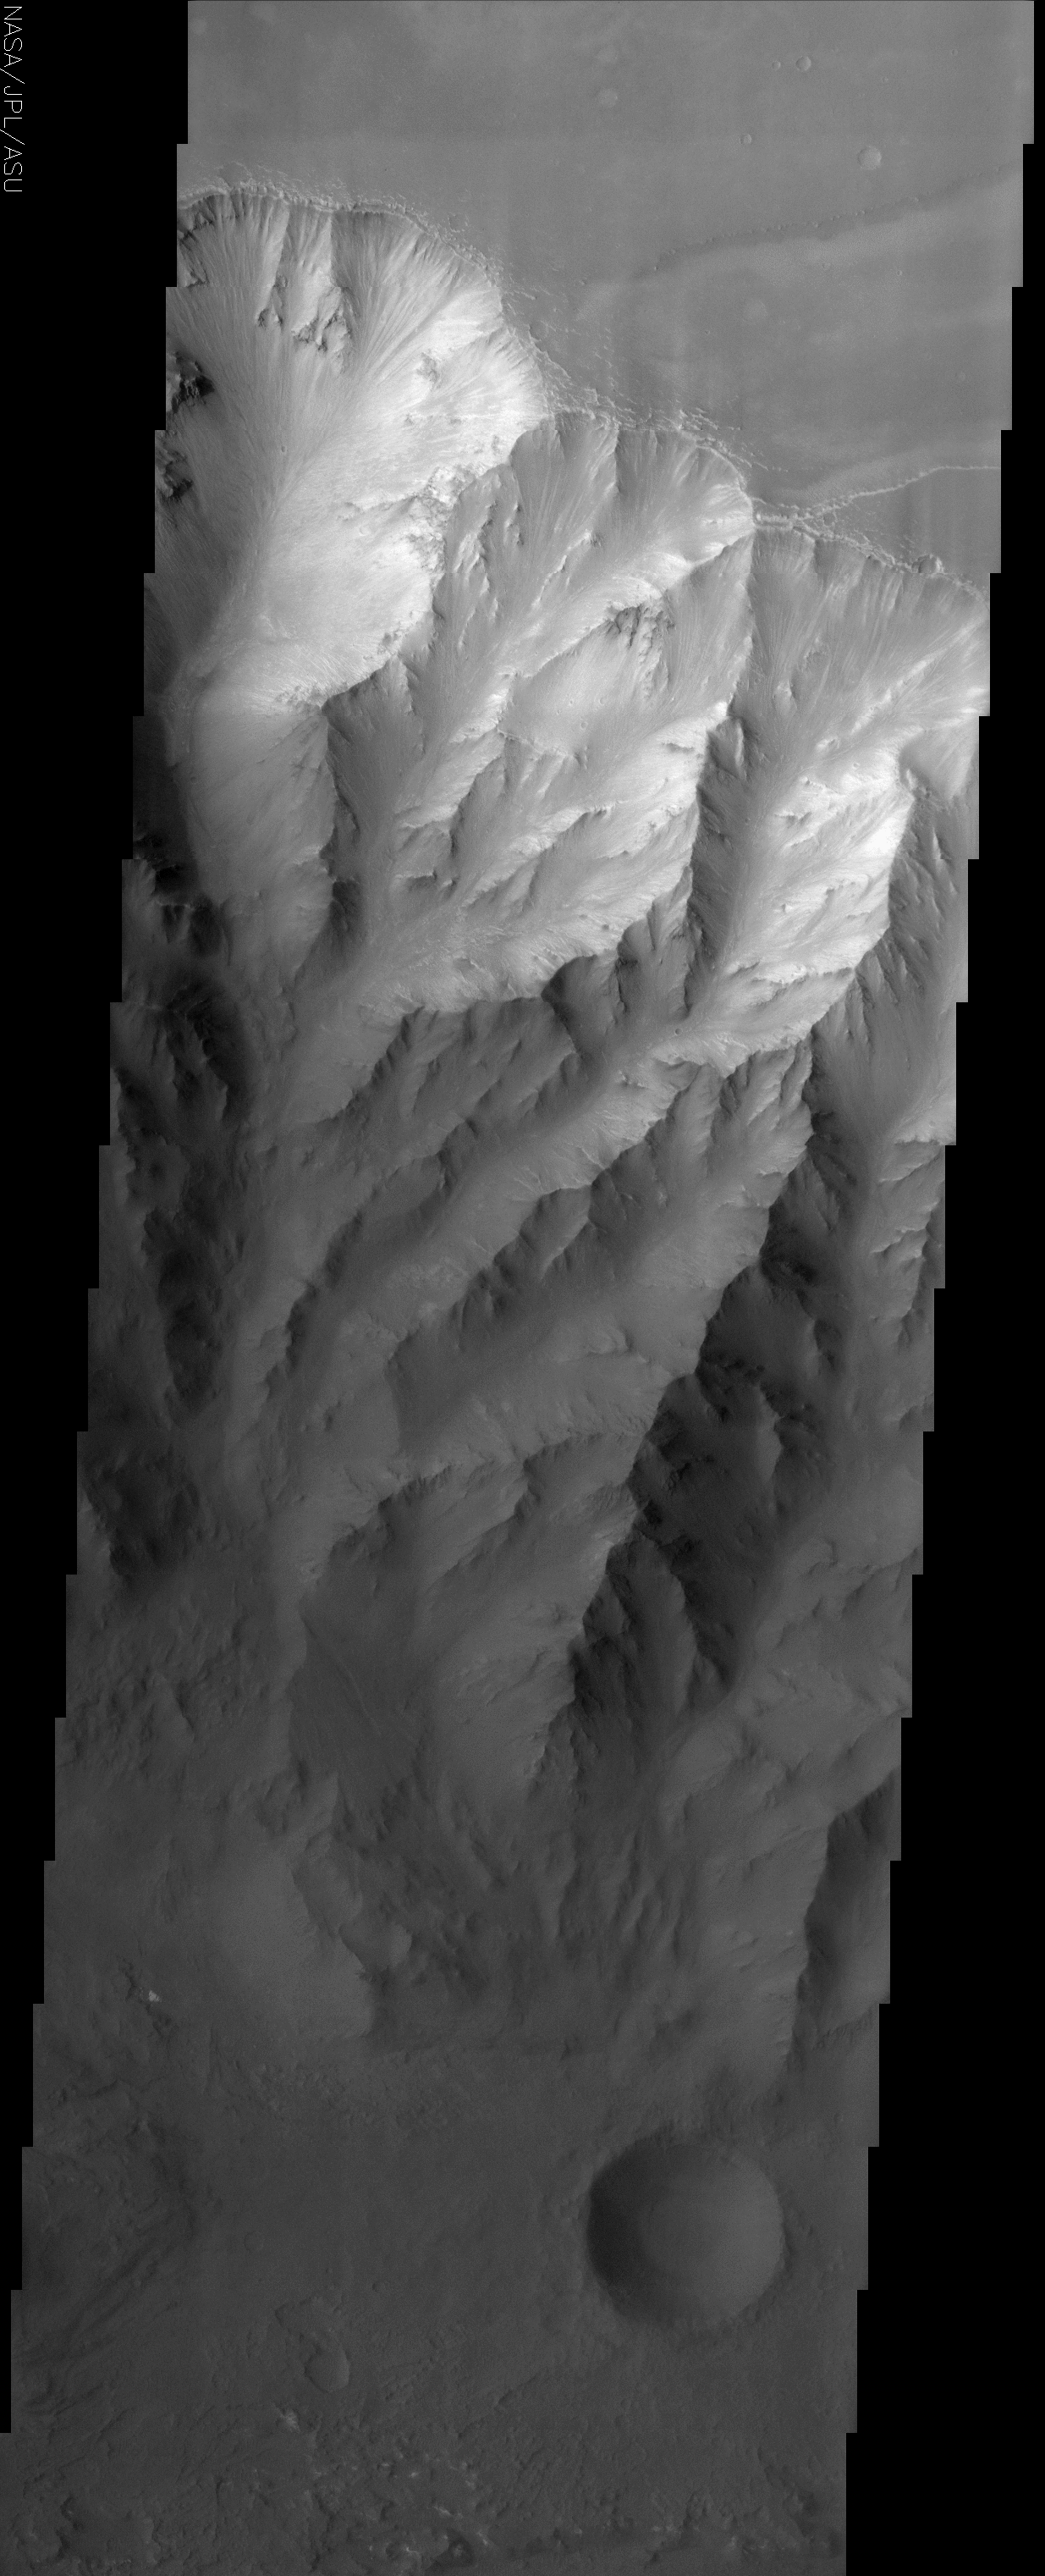

Coprates Chasma

(Released 21 May 2002)
The Science
This THEMIS visible image shows the northern interior wall of Coprates Chasma, one of the major canyons that form Valles Marineris. The cliff face seen in this image drops over 8 km from the plateau of Ophir Planum to the north (top) to the floor of Coprates. A complex set of ridges and chutes has been eroded into the layered rock that forms the canyon walls. Streamers of bright and dark material can be seen in many of the chutes, suggesting that loose material (sediment) is moving down the chutes toward the canyon floor. In many places this sediment has completely buried the wall. The uppermost layers near the rim of the canyon are brighter than the lower layers, suggesting that the upper layers are composed of different materials than occur further down the wall. Very few small impact craters can be seen in this image, indicating that the erosion and transport of material down the canyon wall and across the floor is occurring at a relatively rapid rate, so that any craters that form are rapidly buried or eroded.

The Story
From the smooth plateau of Ophir Planum (top of image), the dramatic canyon wall of Coprates Chasma falls in chutes and ridges for almost five miles to the dark floor of the canyon, where one lone, brooding impact crater can be seen. It is a rare sight in this part of the canyon, because all of the erosion on the cliff face happens so fast that most craters are rapidly buried or eroded.

You can see how looser material is transported down the canyon by observing all of the bright and dark streaks streaming down the wall. A particularly good example of this continuing descent is in the left-most canyon shoot, where material has tumbled down into its center crevice, gathering in a pile about mid-way down (left-hand side of the image, right at the point where the bright material meets the dark).

A canyon like this one is kind of like a slice through the geologic history of the planet. Each layer in the rock formed at different times, with different materials. You can tell that the bright material in this image is made of different rocks and minerals than the darker layers toward the bottom.

If a lander or a rover ever went to study a Martian canyon up close, a good place to land would be at the bottom. That’s because all of the rock and soil from the top layers are carried down to the bottom. Without needing to climb up the steep canyon wall for a closer look, scientific instruments on the lander or rover would be able to study all the different kinds of materials right there at the bottom and determine what kinds of rock and soil formed through the ages.

Coprates Chasma is one of the major canyons that form Valles Marineris, the largest canyon system in the solar system. If Valles Marineris were on Earth, it would stretch all the way from California to Washington, D.C. Since it also slices a few miles down into the planet’s interior, it’s the perfect place to study the geological history of Mars.

Credit: NASA/JPL/Arizona State University